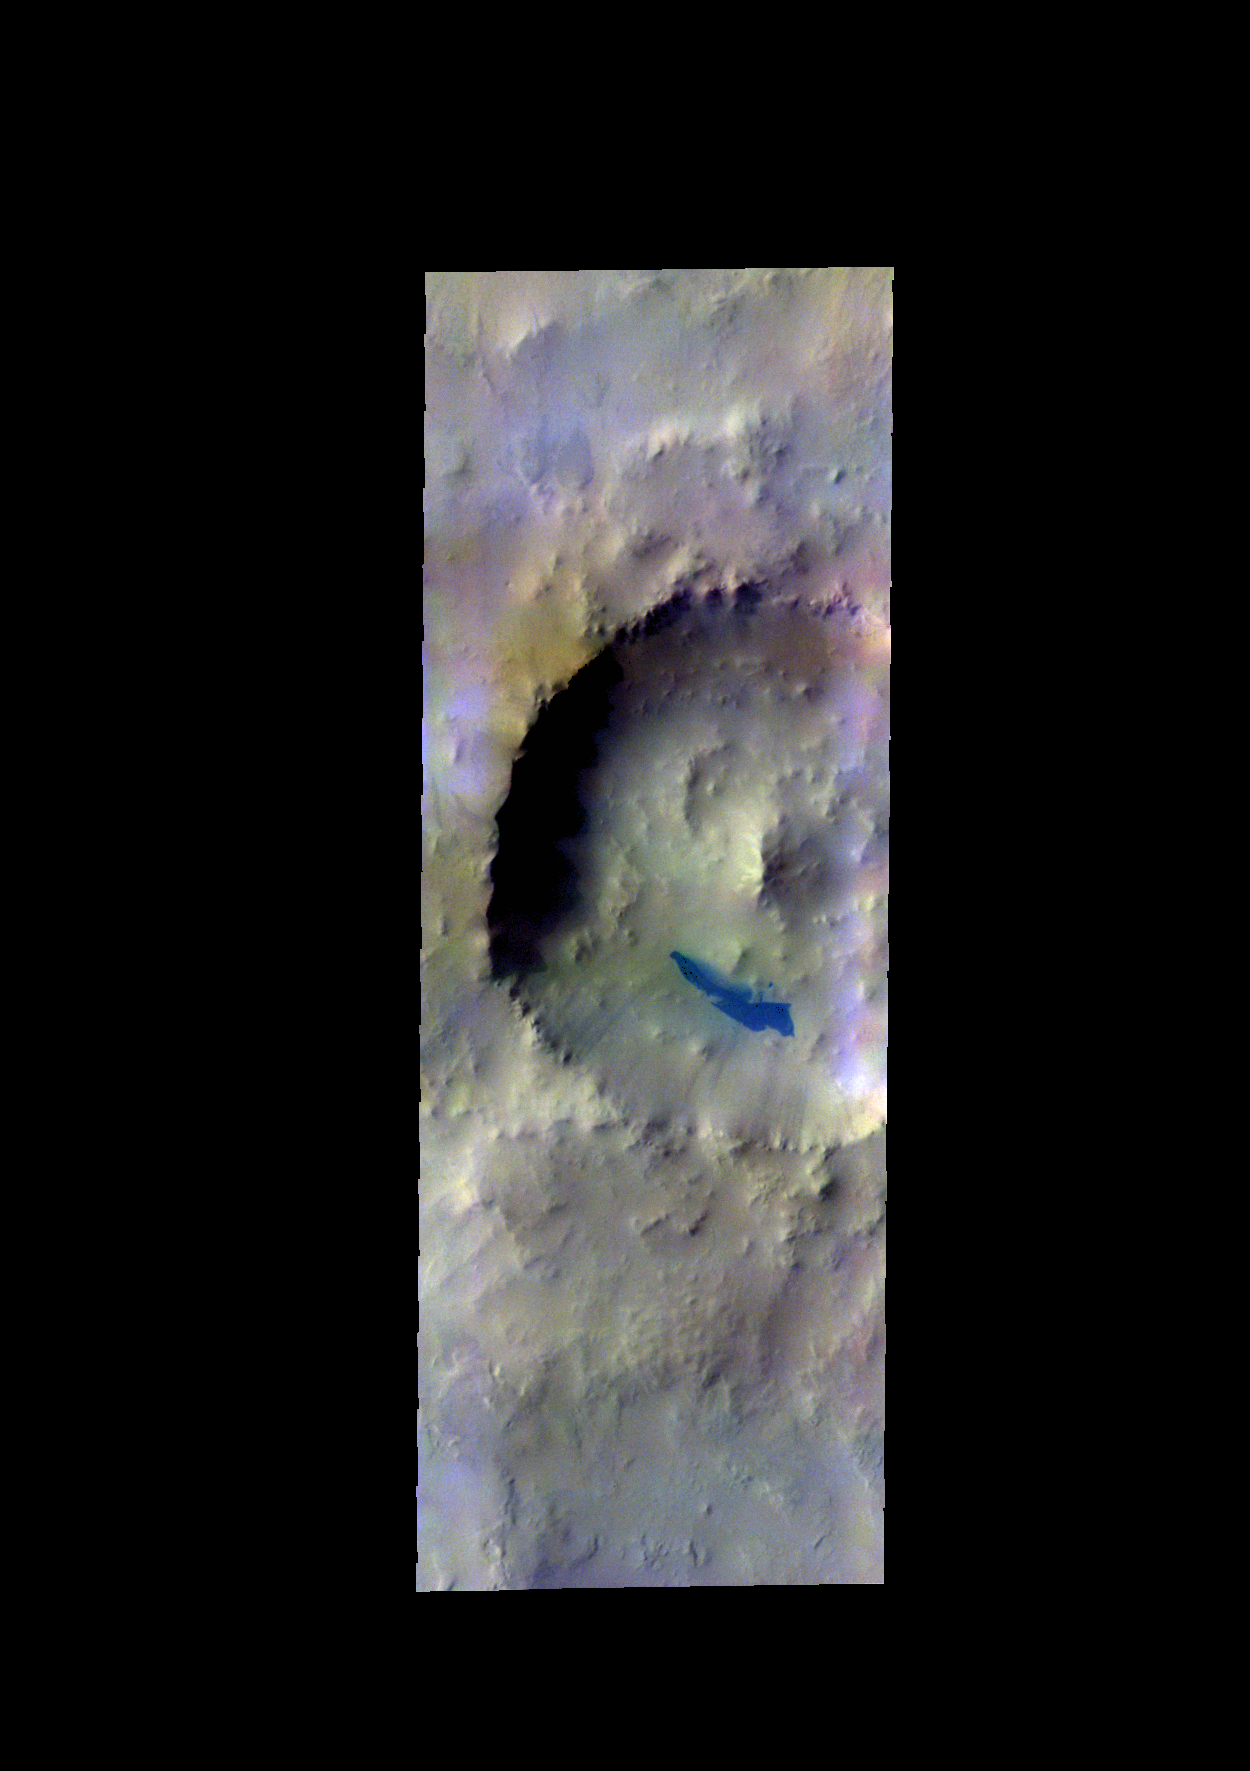

Noachis Terra – False Color

The THEMIS camera contains 5 filters. The data from different filters can be combined in multiple ways to create a false color image. These false color images may reveal subtle variations of the surface not easily identified in a single band image. Today’s false color images shows an unnamed crater in Noachis Terra. The “dark blue” material is probably basaltic sands.

Credit: NASA/JPL-Caltech/ASU